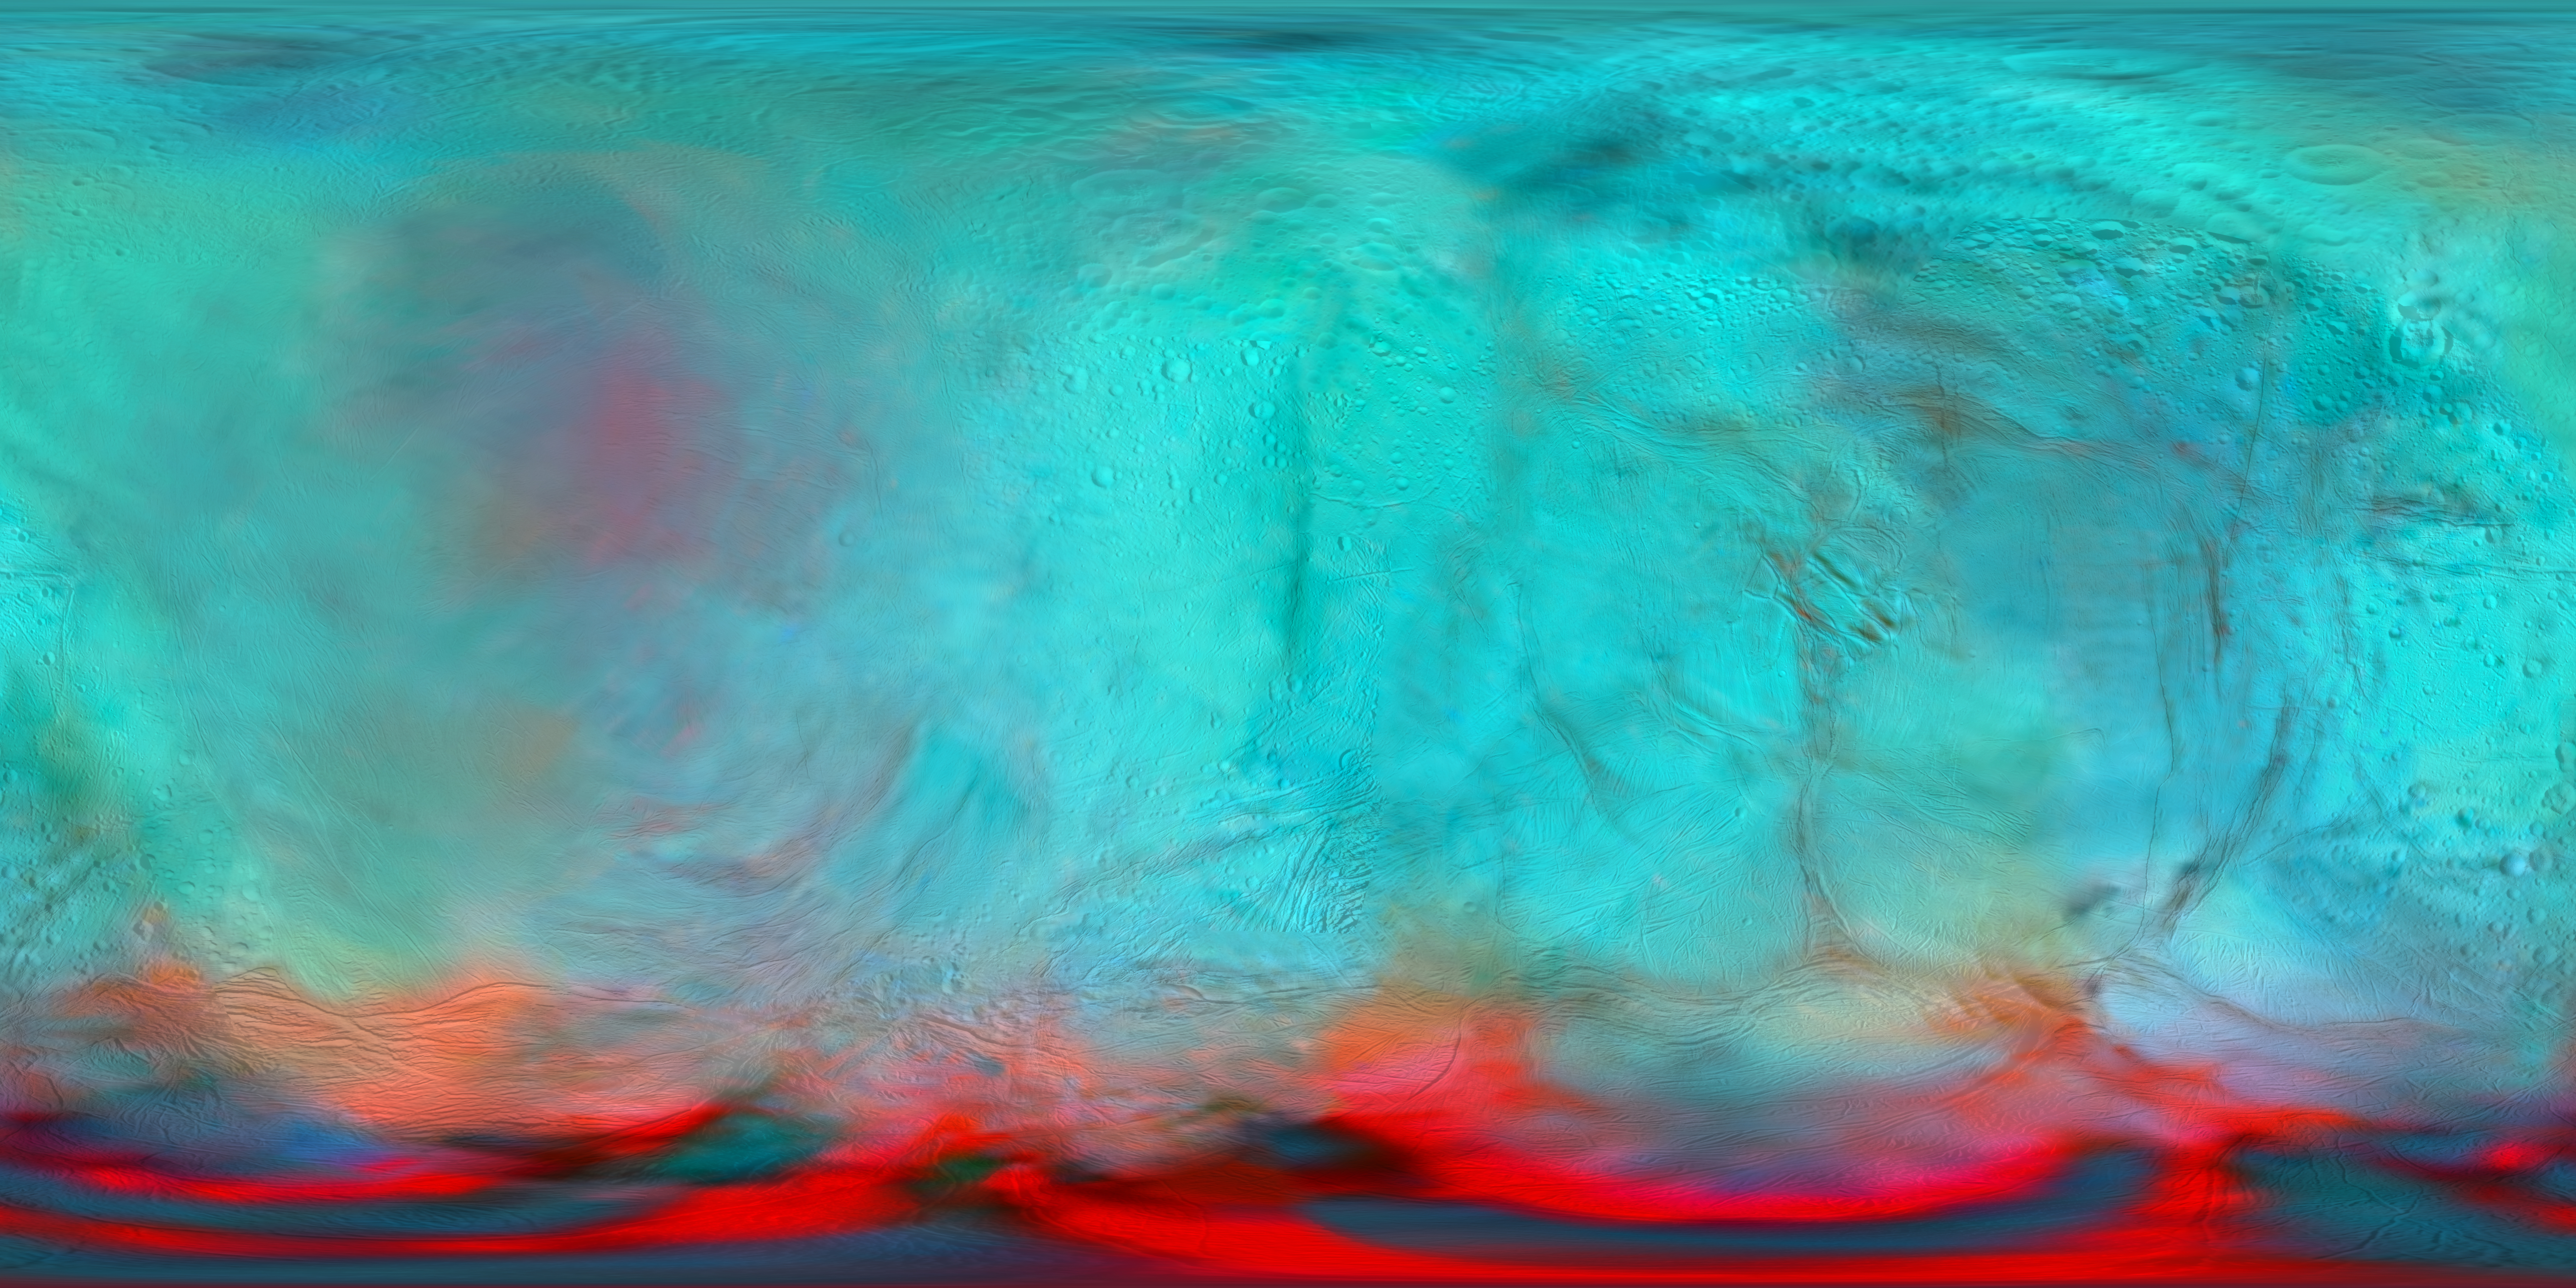

Enceladus in the Infrared (Map View)

Figure 1, Annotated Image

This infrared global map of Saturn’s icy moon Enceladus was created using images acquired by NASA’s Cassini spacecraft. It is a companion to the global views presented in PIA24023.

It combines infrared maps obtained by the spacecraft’s Visual and Infrared Mapping Spectrometer (VIMS), published by Robidel et al. (2020), and the visible map from the Imaging Science Subsystem (ISS), published by Bland et al. (2018).

The colors used in this map represent infrared data collected by the VIMS instrument. The red color channel corresponds to a ratio of Enceladus’ brightness observed at 3.1 microns divided by its brightness at 1.65 microns; the green channel corresponds to the brightness at 2.0 microns; and the blue channel corresponds to the brightness at 1.8 microns. These colors highlight the location of fresh crystalline ice, indicated by a red tint. Researchers also superimposed a high-resolution map of the moon’s surface taken with the ISS camera (clear filter images), in order to show geologic features.

Figure 1 shows a version of the map with a latitude/longitude grid.

All seams and spurious artifacts were removed to produce a globally smooth image used in the orthographic views published in PIA24023.

This map is an equirectangular projection center at 0° longitude. The mean radius of Enceladus used for the projection of this map is 252.1 km (corresponding to a scale of 200 meters per pixel at the equator).

Credit: NASA/JPL-Caltech/University of Arizona/LPG/CNRS/University of Nantes/Space Science Institute